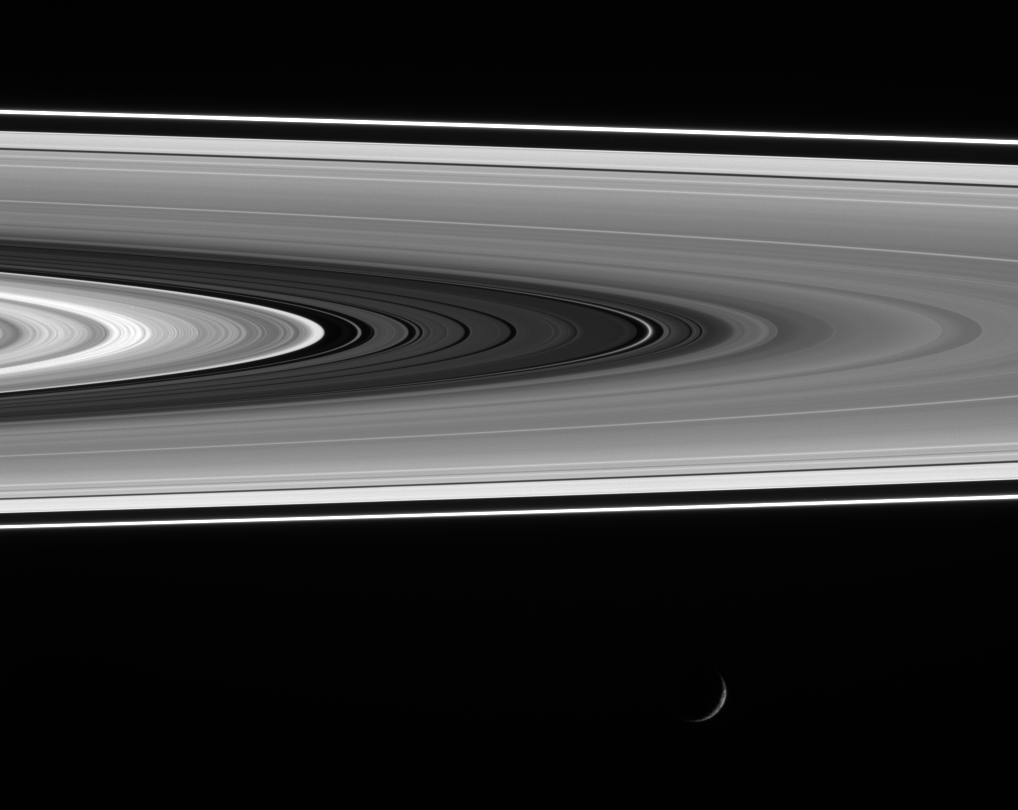

A Faint Ring Shines

A recently discovered diffuse ringlet shines brightly in the Cassini Division as Mimas cruises past at bottom.

Most of the main rings are comprised of particles ranging from marble-size to house-size. In contrast, the brightness of this ringlet (seen right of center) when viewed at a high phase angle (the Sun-Saturn-spacecraft angle) indicates it contains a large quantity of microscopic particles, which were likely generated by the disruption of a larger body. Such an event was probably recent, since this ringlet was not observed by the Voyager spacecraft in 1980 and 1981.

This view looks toward the lit side of the rings from about 1 degree below the ringplane. Mimas, which is in the foreground between Cassini and the rings, is 397 kilometers (247 miles) wide. See PIA08330 and PIA08331 for other views of the new ringlet.

The image was taken in visible light with the Cassini spacecraft wide-angle camera on Nov. 18, 2006 and from a phase angle of 140 degrees. Cassini was then at a distance of approximately 1.2 million kilometers (800,000 miles) from Saturn. Image scale is 7 kilometers (4 miles) per pixel.

The Cassini-Huygens mission is a cooperative project of NASA, the European Space Agency and the Italian Space Agency. The Jet Propulsion Laboratory, a division of the California Institute of Technology in Pasadena, manages the mission for NASA’s Science Mission Directorate, Washington, D.C. The Cassini orbiter and its two onboard cameras were designed, developed and assembled at JPL. The imaging operations center is based at the Space Science Institute in Boulder, Colo.

Credit: NASA/JPL/Space Science Institute